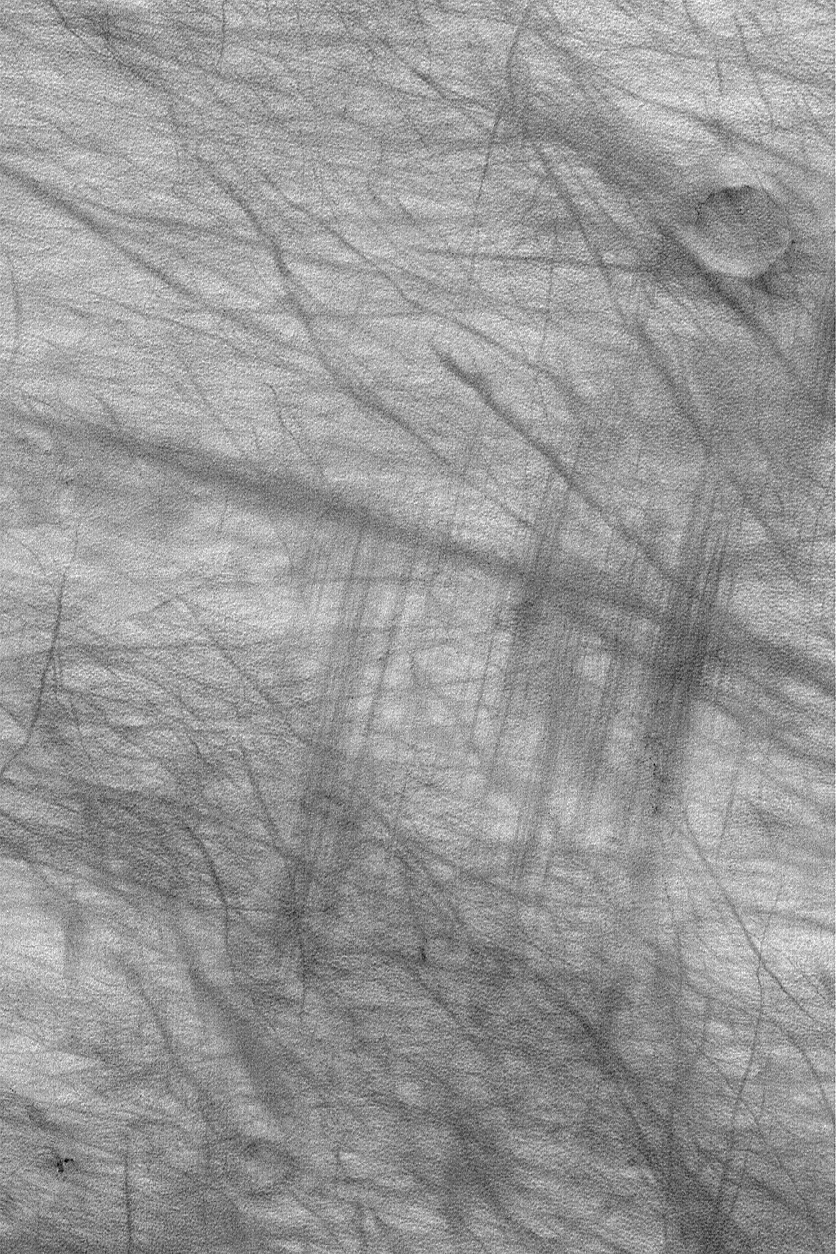

Wind vs. Dust Devil Streaks

22 February 2004
This Mars Global Surveyor (MGS) Mars Orbiter Camera (MOC) image presents a fine illustration of the difference between streaks made by dust devils and streaks made by wind gusts. Dust devils are usually solitary, spinning vortices. They resemble a tornado, or the swirling motion of a familiar, Tasmanian cartoon character. Wind gusts, on the other hand, can cover a larger area and affect more terrain at the same time. The dark, straight, and parallel features resembling scrape marks near the right/center of this image are thought to have been formed by a singular gust of wind, whereas the more haphazard dark streaks that crisscross the scene were formed by dozens of individual dust devils, acting at different times. This southern summer image is located in Noachis Terra near 67.0°S, 316.2°W. Sunlight illuminates the scene from the upper left; the picture covers an area 3 km (1.9 mi) wide.

Credit: NASA/JPL/Malin Space Science Systems